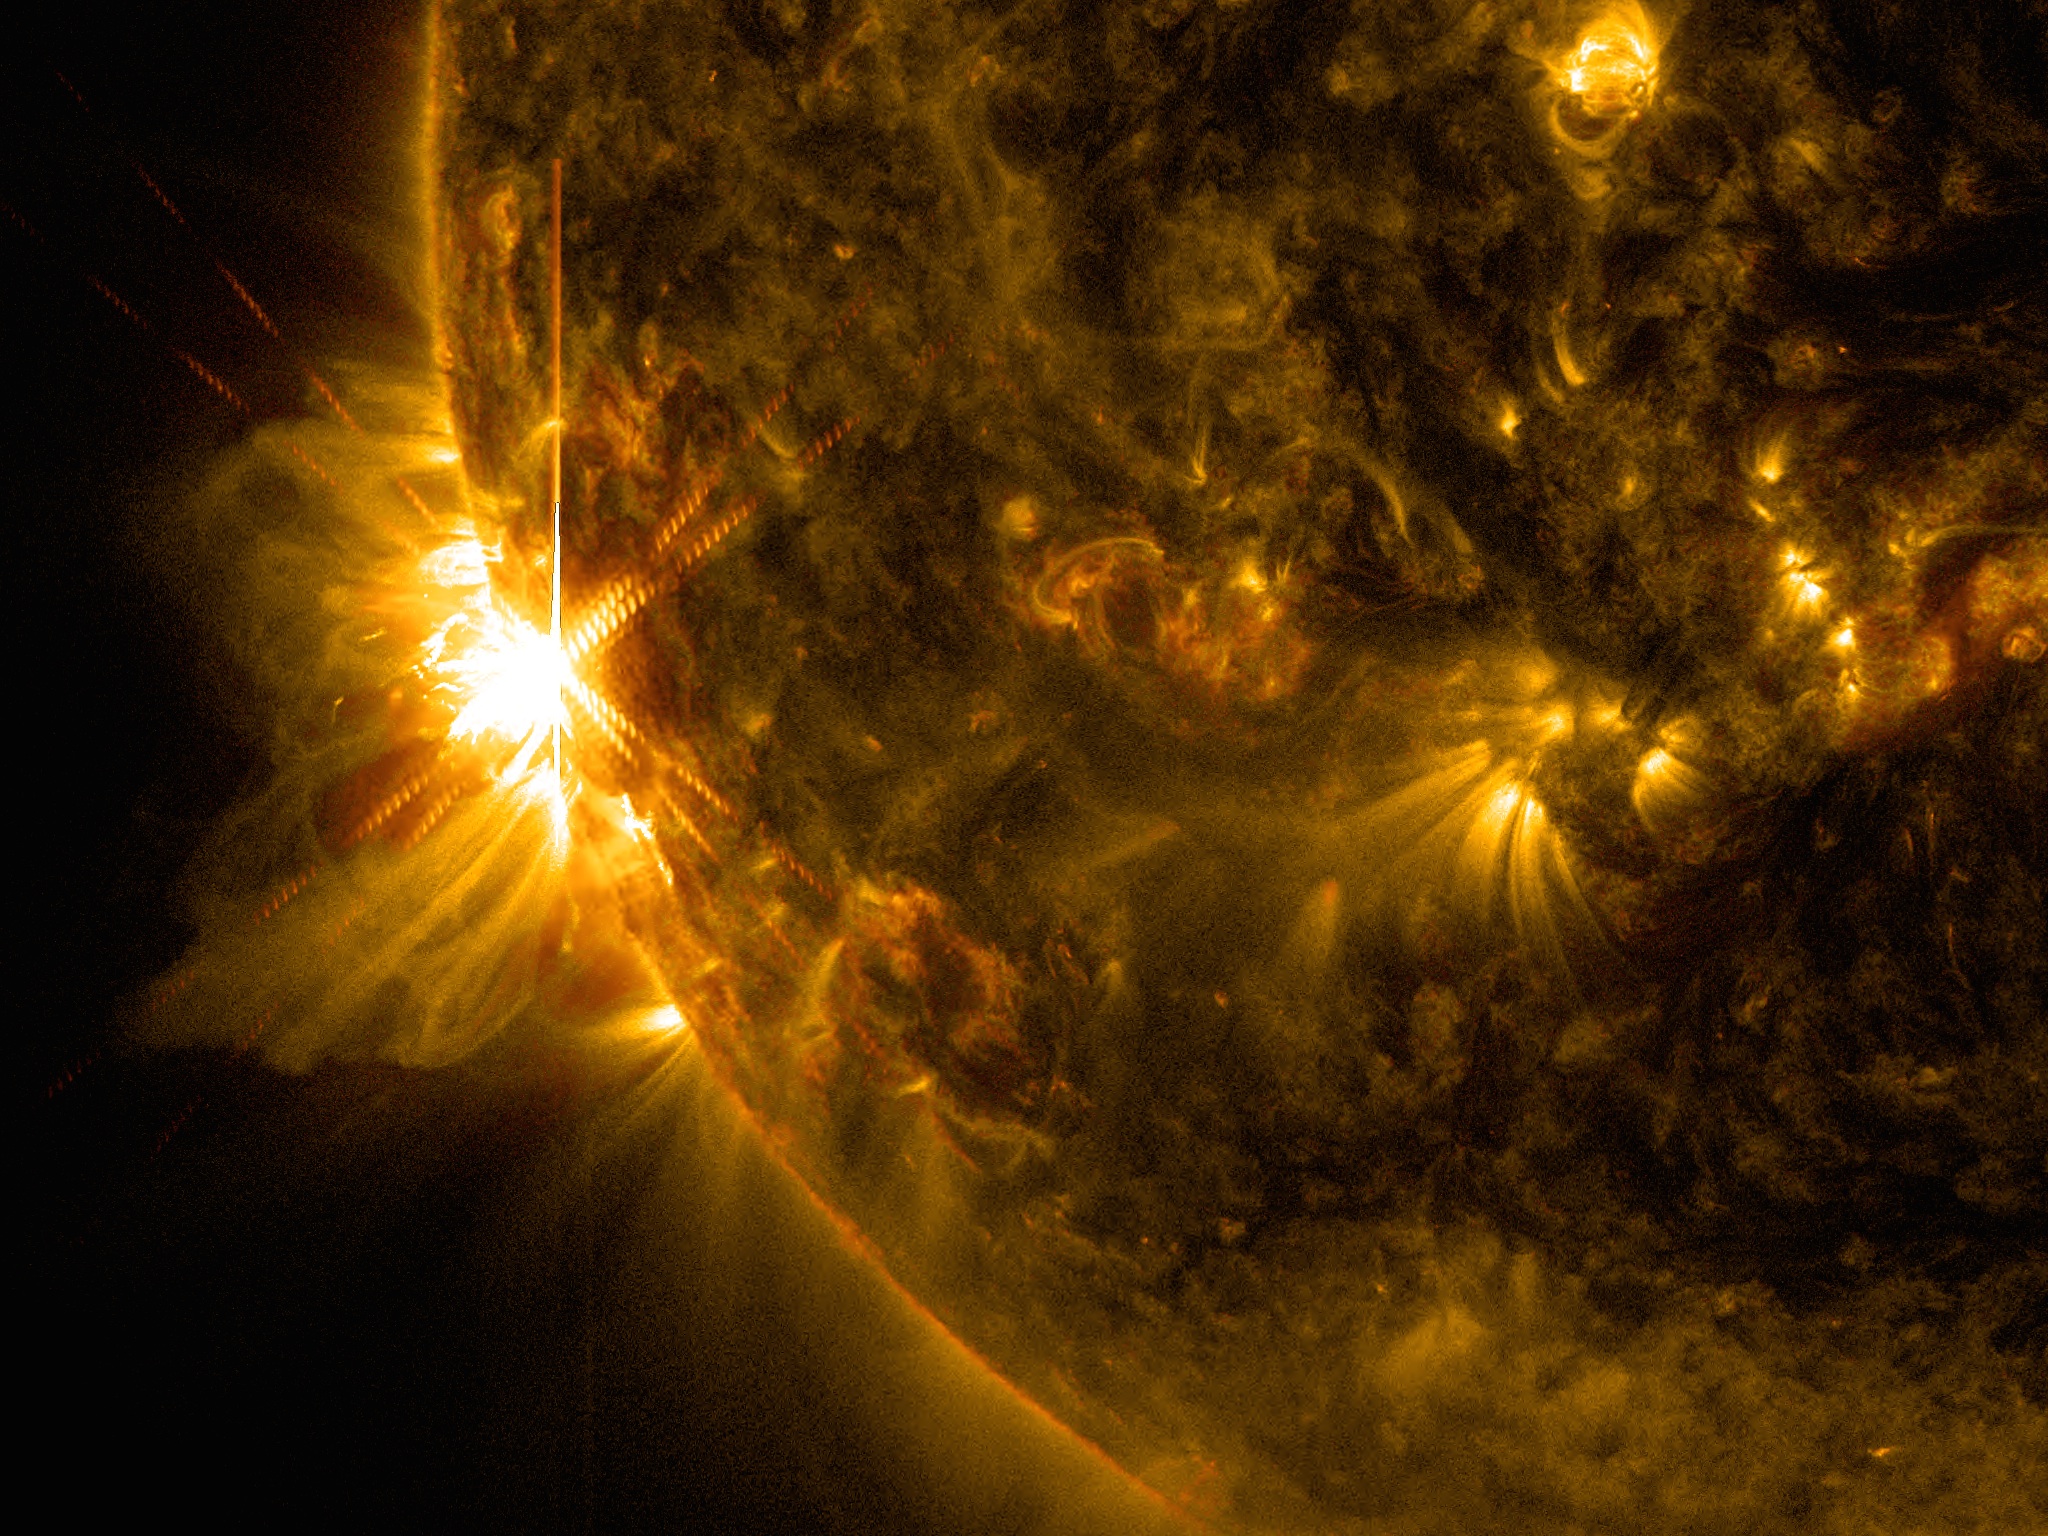

NASA's SDO Sees Solar Flares

A solar flare bursts off the left limb of the sun in this image captured by NASA's Solar Dynamics Observatory on June 10, 2014, at 7:41 a.m. EDT. This is classified as an X2.2 flare, shown in a blend of two wavelengths of light: 171 and 131 angstroms, colorized in gold and red, respectively.

Credit: NASA/SDO/Goddard/Wiessinger